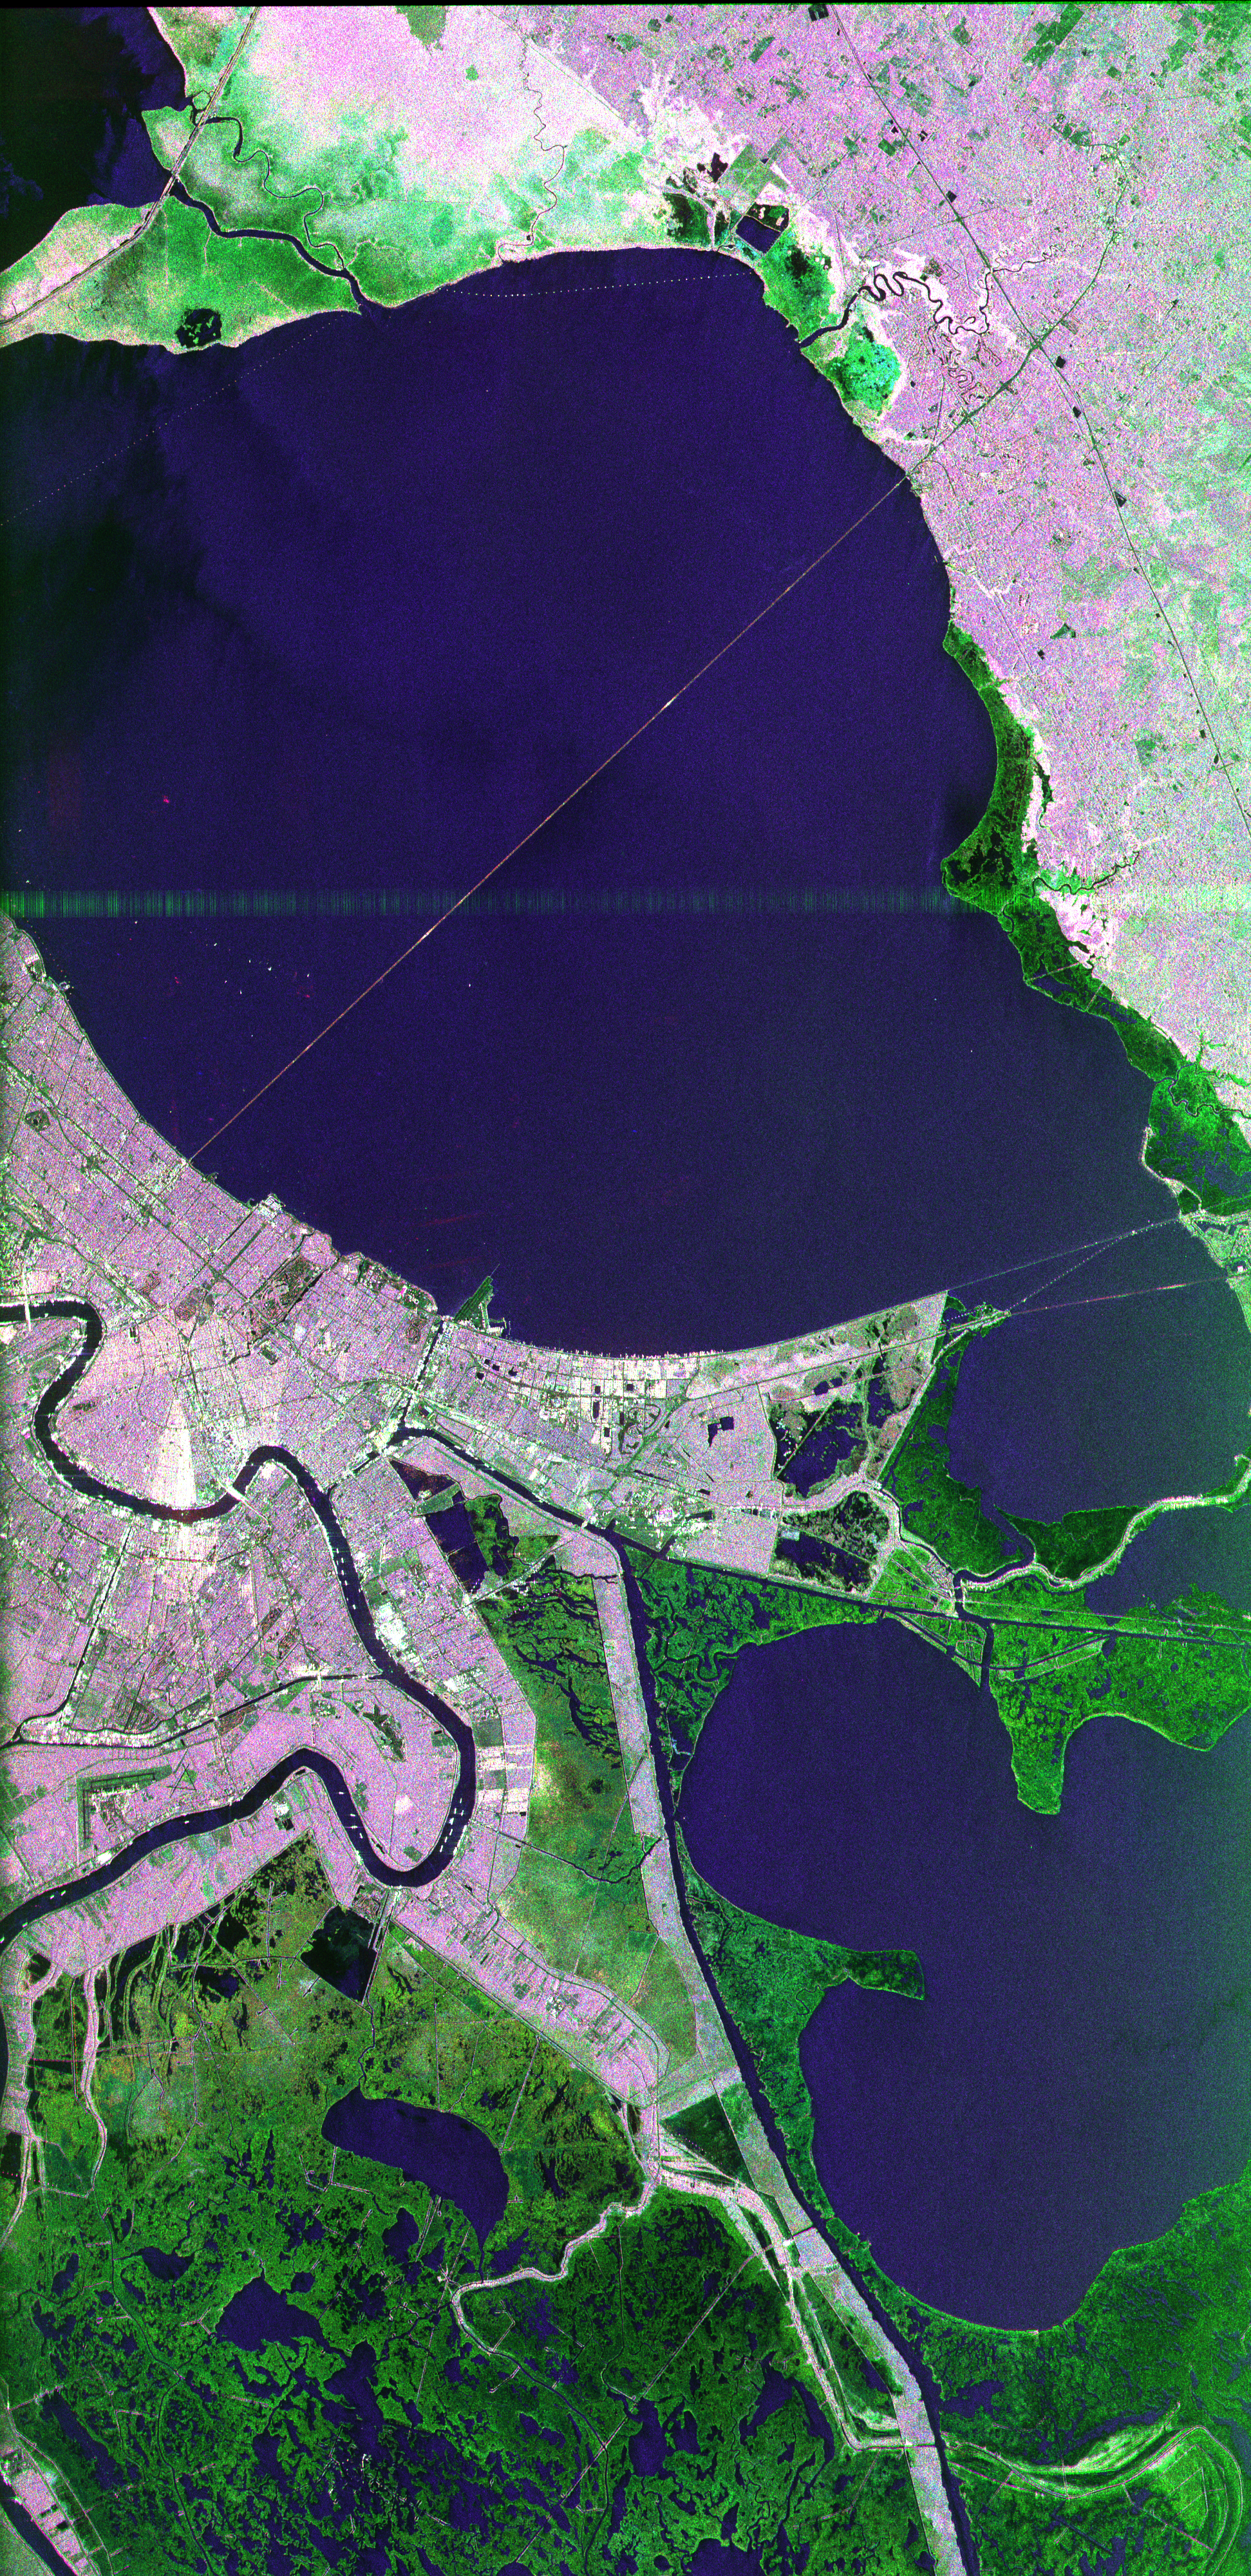

Space Radar Image of New Orleans, Louisiana

This image of the area surrounding the city of New Orleans, Louisiana in the southeastern United States demonstrates the ability of multi-frequency imaging radar to distinguish different types of land cover. The dark area in the center is Lake Pontchartrain. The thin line running across the lake is a causeway connecting New Orleans to the city of Mandeville. Lake Borgne is the dark area in the lower right of the image. The Mississippi River appears as a dark, wavy line in the lower left. The white dots on the Mississippi are ships. The French Quarter is the brownish square near the left center of the image. Lakefront Airport, a field used mostly for general aviation, is the bright spot near the center, jutting out into Lake Pontchartrain. The image was acquired by the Spaceborne Imaging Radar C/X-Band Synthetic Aperture Radar (SIR-C/X-SAR) during orbit 39 of space shuttle Endeavour on October 2, 1994. The area is located at 30.10 degrees north latitude and 89.1 degrees west longitude. The area shown is approximately 100 kilometers (60 miles) by 50 kilometers (30 miles). The colors in this image were obtained using the following radar channels: red represents the L-band (horizontally transmitted and received); green represents the C-band (horizontally transmitted and received); blue represents the L-band (vertically transmitted and received). The green areas are primarily vegetation consisting of swamp land and swamp forest (bayou) growing on sandy soil, while the pink areas are associated with reflections from buildings in urban and suburban areas. Different tones and colors in the vegetation areas will be studied by scientists to see how effective imaging radar data is in discriminating between different types of wetlands. Accurate maps of coastal wetland areas are important to ecologists studying wild fowl and the coastal environment.

Credit: NASA/JPL